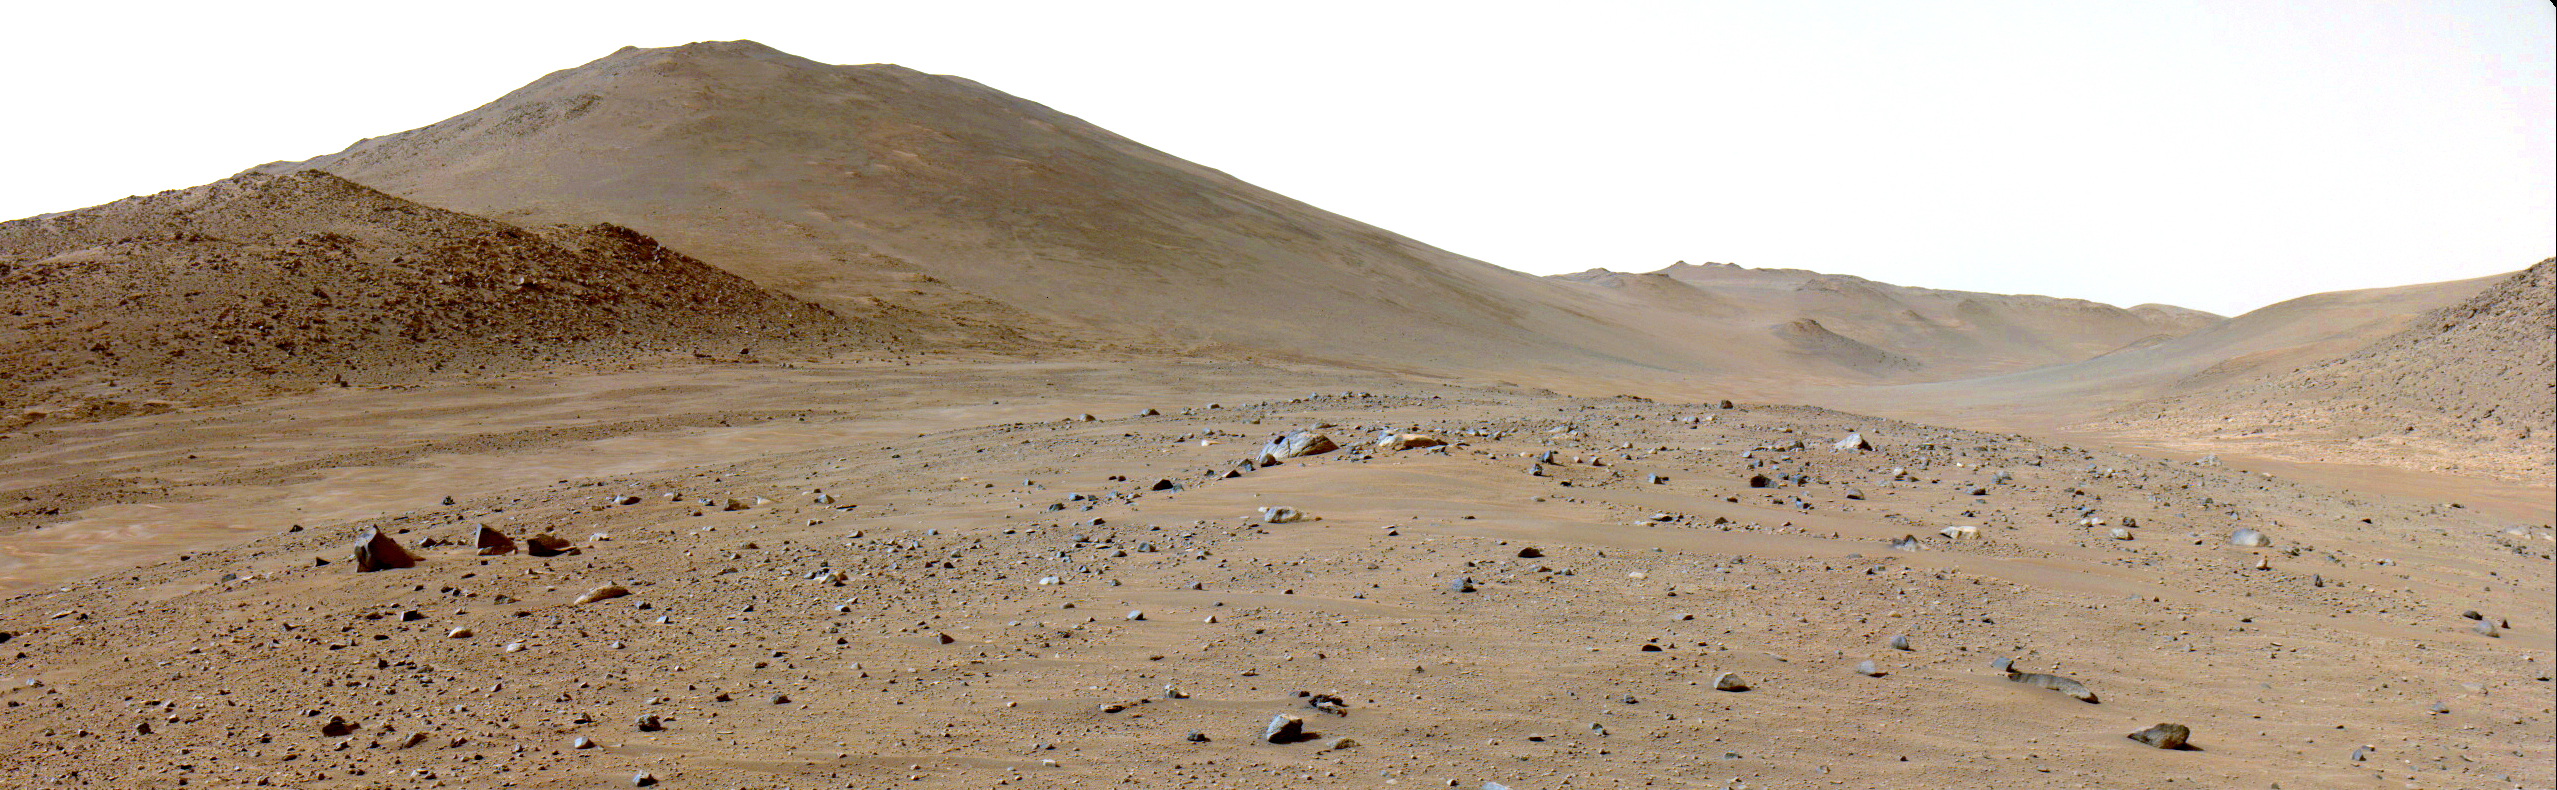

Perseverance Views ‘Bright Angel’

NASA’s Perseverance rover was traveling in the channel of an ancient river, Neretva Vallis, when it captured this view of an area of scientific interest nicknamed “Bright Angel” – the light-toned area in the distance at right. The rover used one of its navigation cameras on June 6, 2024, the 1,172nd Martian day, or sol, of the mission to take the image.

Bright Angel is at the base of the northern wall of the river channel, which fed Jezero Crater with fresh water billions of years ago. The area features light-toned rocky outcrops that may represent either ancient sediment that later filled the channel or possibly much older rock that was subsequently exposed by river erosion.

A key objective for Perseverance’s mission on Mars is astrobiology, including the search for signs of ancient microbial life. The rover will characterize the planet’s geology and past climate, pave the way for human exploration of the Red Planet, and be the first mission to collect and cache Martian rock and regolith (broken rock and dust).

Subsequent NASA missions, in cooperation with ESA (European Space Agency), would send spacecraft to Mars to collect these sealed samples from the surface and return them to Earth for in-depth analysis.

The Mars 2020 Perseverance mission is part of NASA’s Moon to Mars exploration approach, which includes Artemis missions to the Moon that will help prepare for human exploration of the Red Planet.

NASA’s Jet Propulsion Laboratory, which is managed for the agency by Caltech, built and manages operations of the Perseverance rover.

Credit: NASA/JPL-Caltech